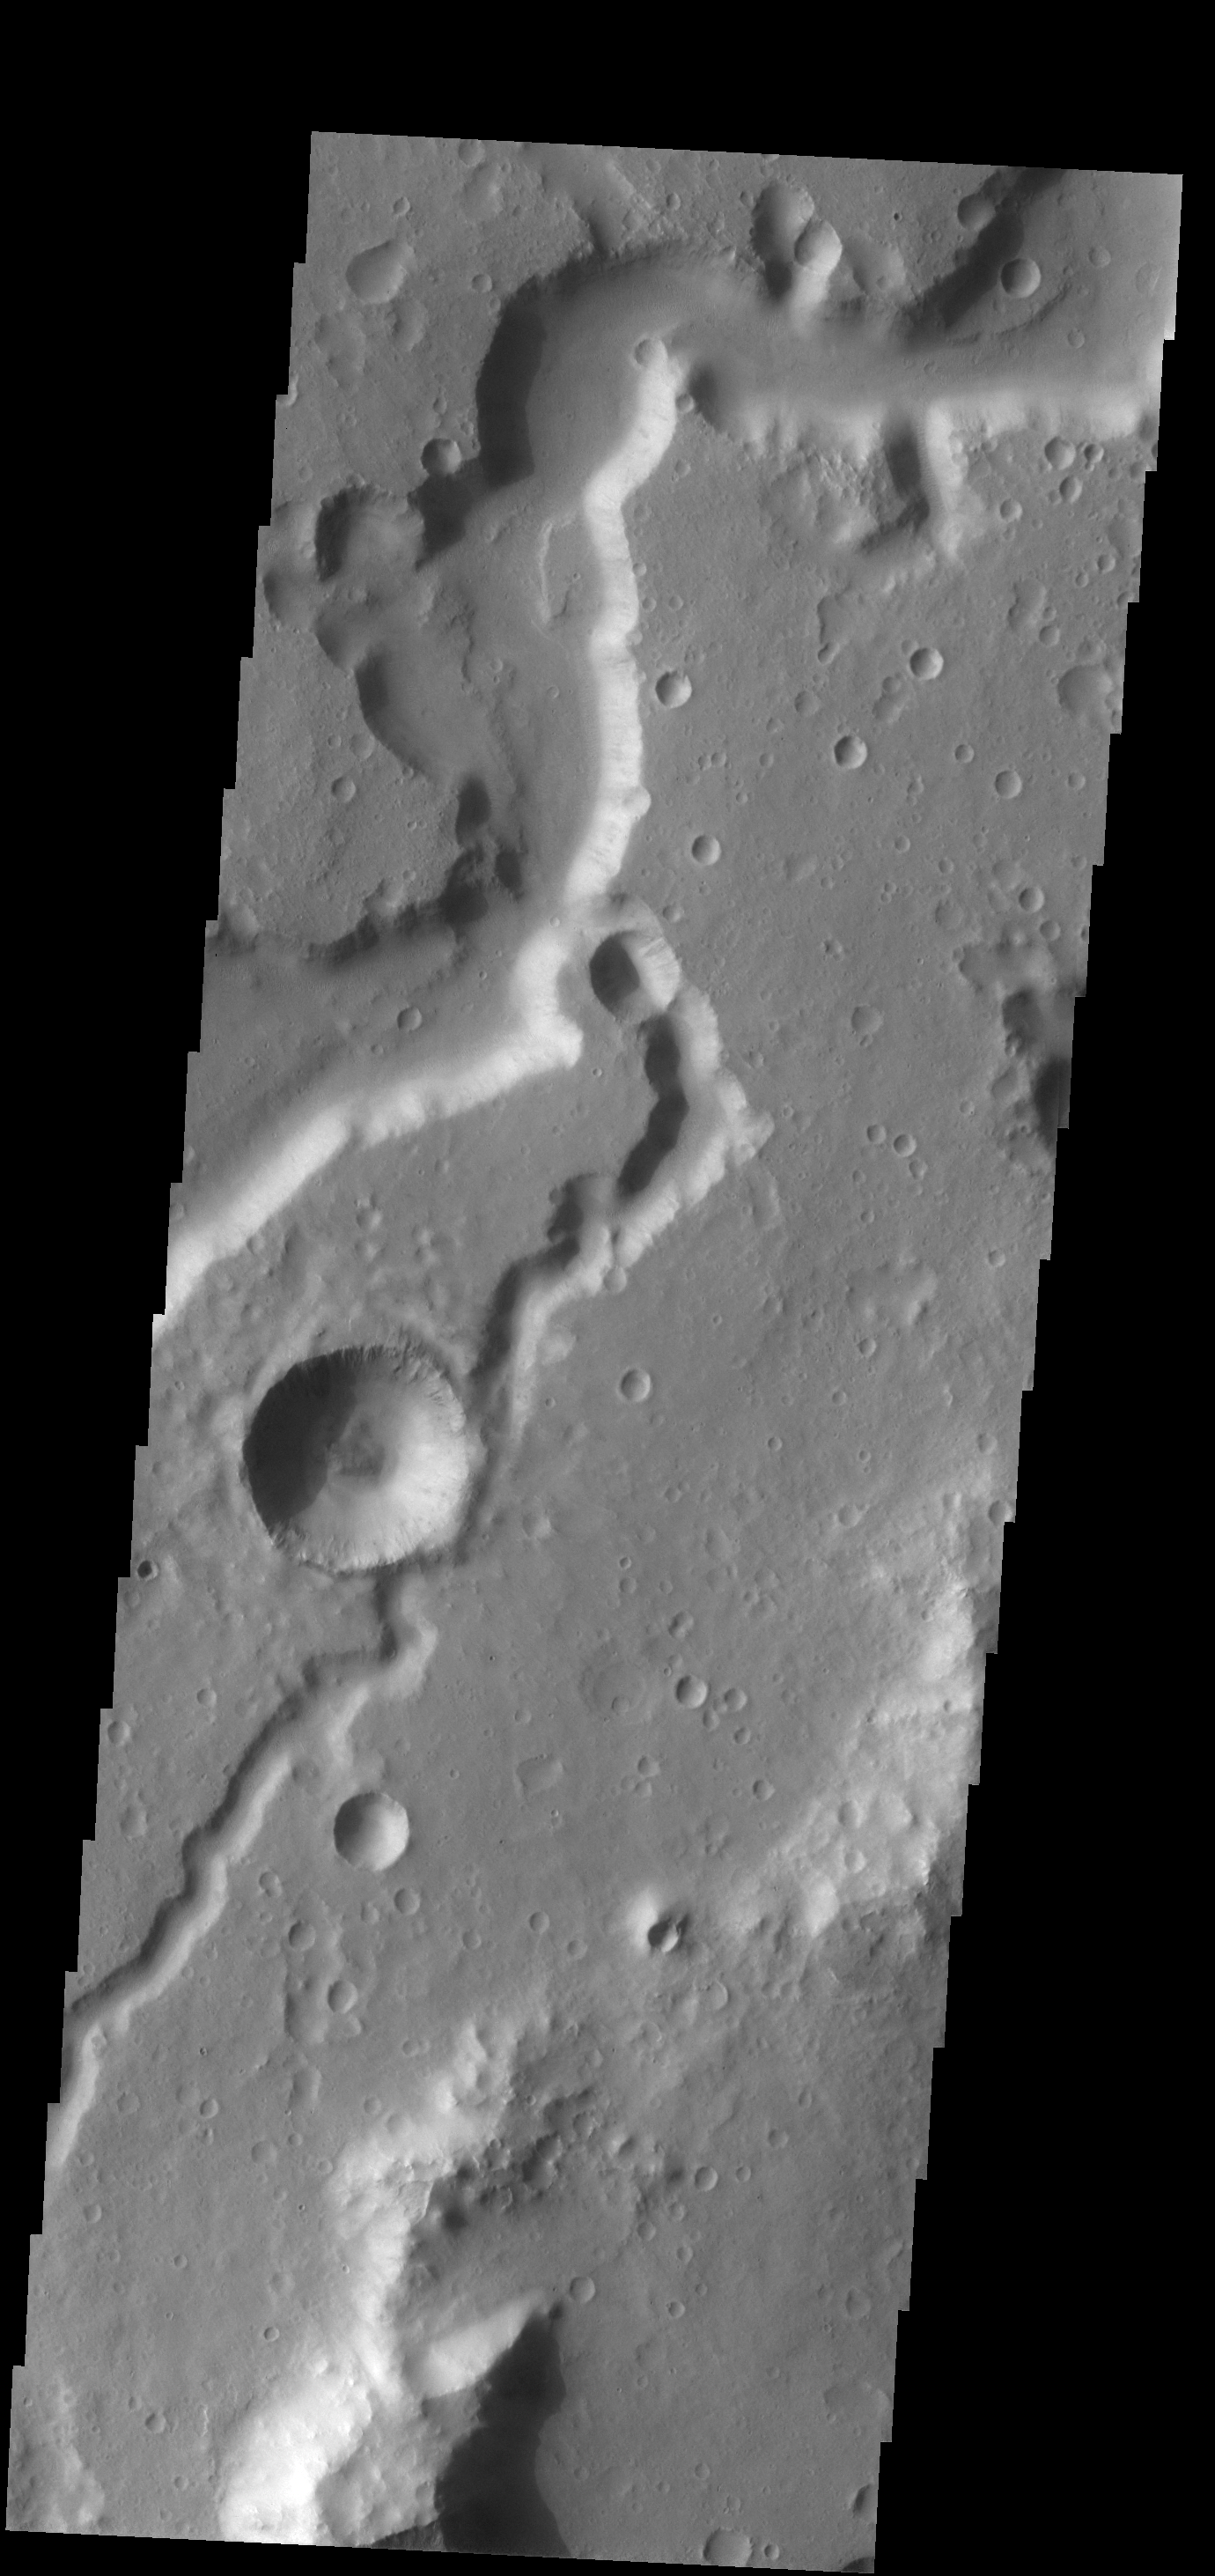

Nanedi Valles

Today’s VIS image shows a portion of Nanedi Valles.

Credit: NASA/JPL-Caltech/ASU